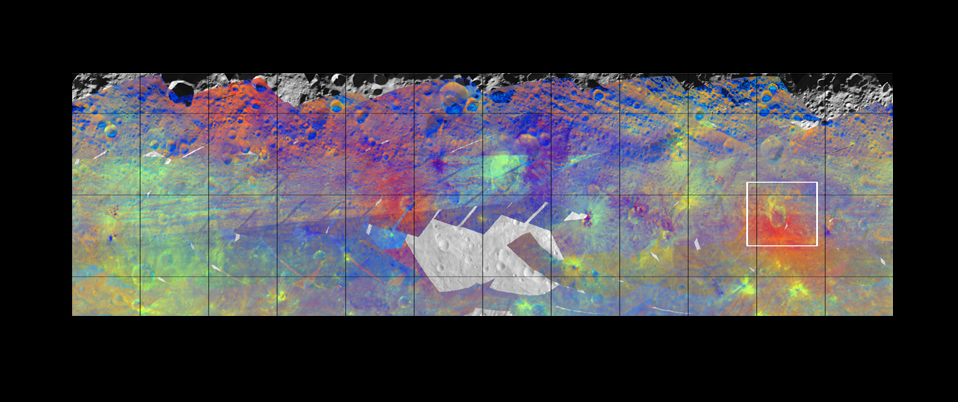

Colorized Infrared View of Vesta

This figure from NASA’s Dawn mission shows the varied minerals on the surface of the giant asteroid Vesta in false color. The colors, derived from data obtained by Dawn’s visible and infrared mapping spectrometer, have been chosen to emphasize mineral differences on a half-mile (kilometer) scale. Data from the spectrometer also demonstrate that Vesta’s surface and subsurface show localized areas of bright and dark hues.

Geological structures at scales of tens of miles (kilometers) often show mineralogical differences. The differences can be seen particularly around craters that are surrounded by ejected material and that have experienced landslides.Oppia Crater is highlighted in the white box.

Colors were assigned to ratios of particular infrared wavelengths to emphasize differences not visible to the human eye. In this color scheme, green shows the relative strength of a particular mineralogical characteristic — the absorption of pyroxene, an iron- and magnesium-rich mineral. Brighter green signifies a higher relative strength of this band, which indicates chemistry involving pyroxene. On the other hand, reddish colors indicate a different mineral composition.

The data used to create this mosaic were collected in August 2011, at an average altitude of 1,700 miles (2,700 kilometers). The visible and infrared mapping spectrometer data lie over a mosaic made by Dawn’s framing camera.

The Dawn mission to Vesta and Ceres is managed by NASA’s Jet Propulsion Laboratory, a division of the California Institute of Technology in Pasadena, for NASA’s Science Mission Directorate, Washington. UCLA is responsible for overall Dawn mission science. The visible and infrared mapping spectrometer was provided by the Italian Space Agency and is managed by Italy’s National Institute for Astrophysics, Rome, in collaboration with Selex Galileo, where it was built.

Credit: NASA/JPL-Caltech/UCLA/INAF/MPS/DLR/IDA